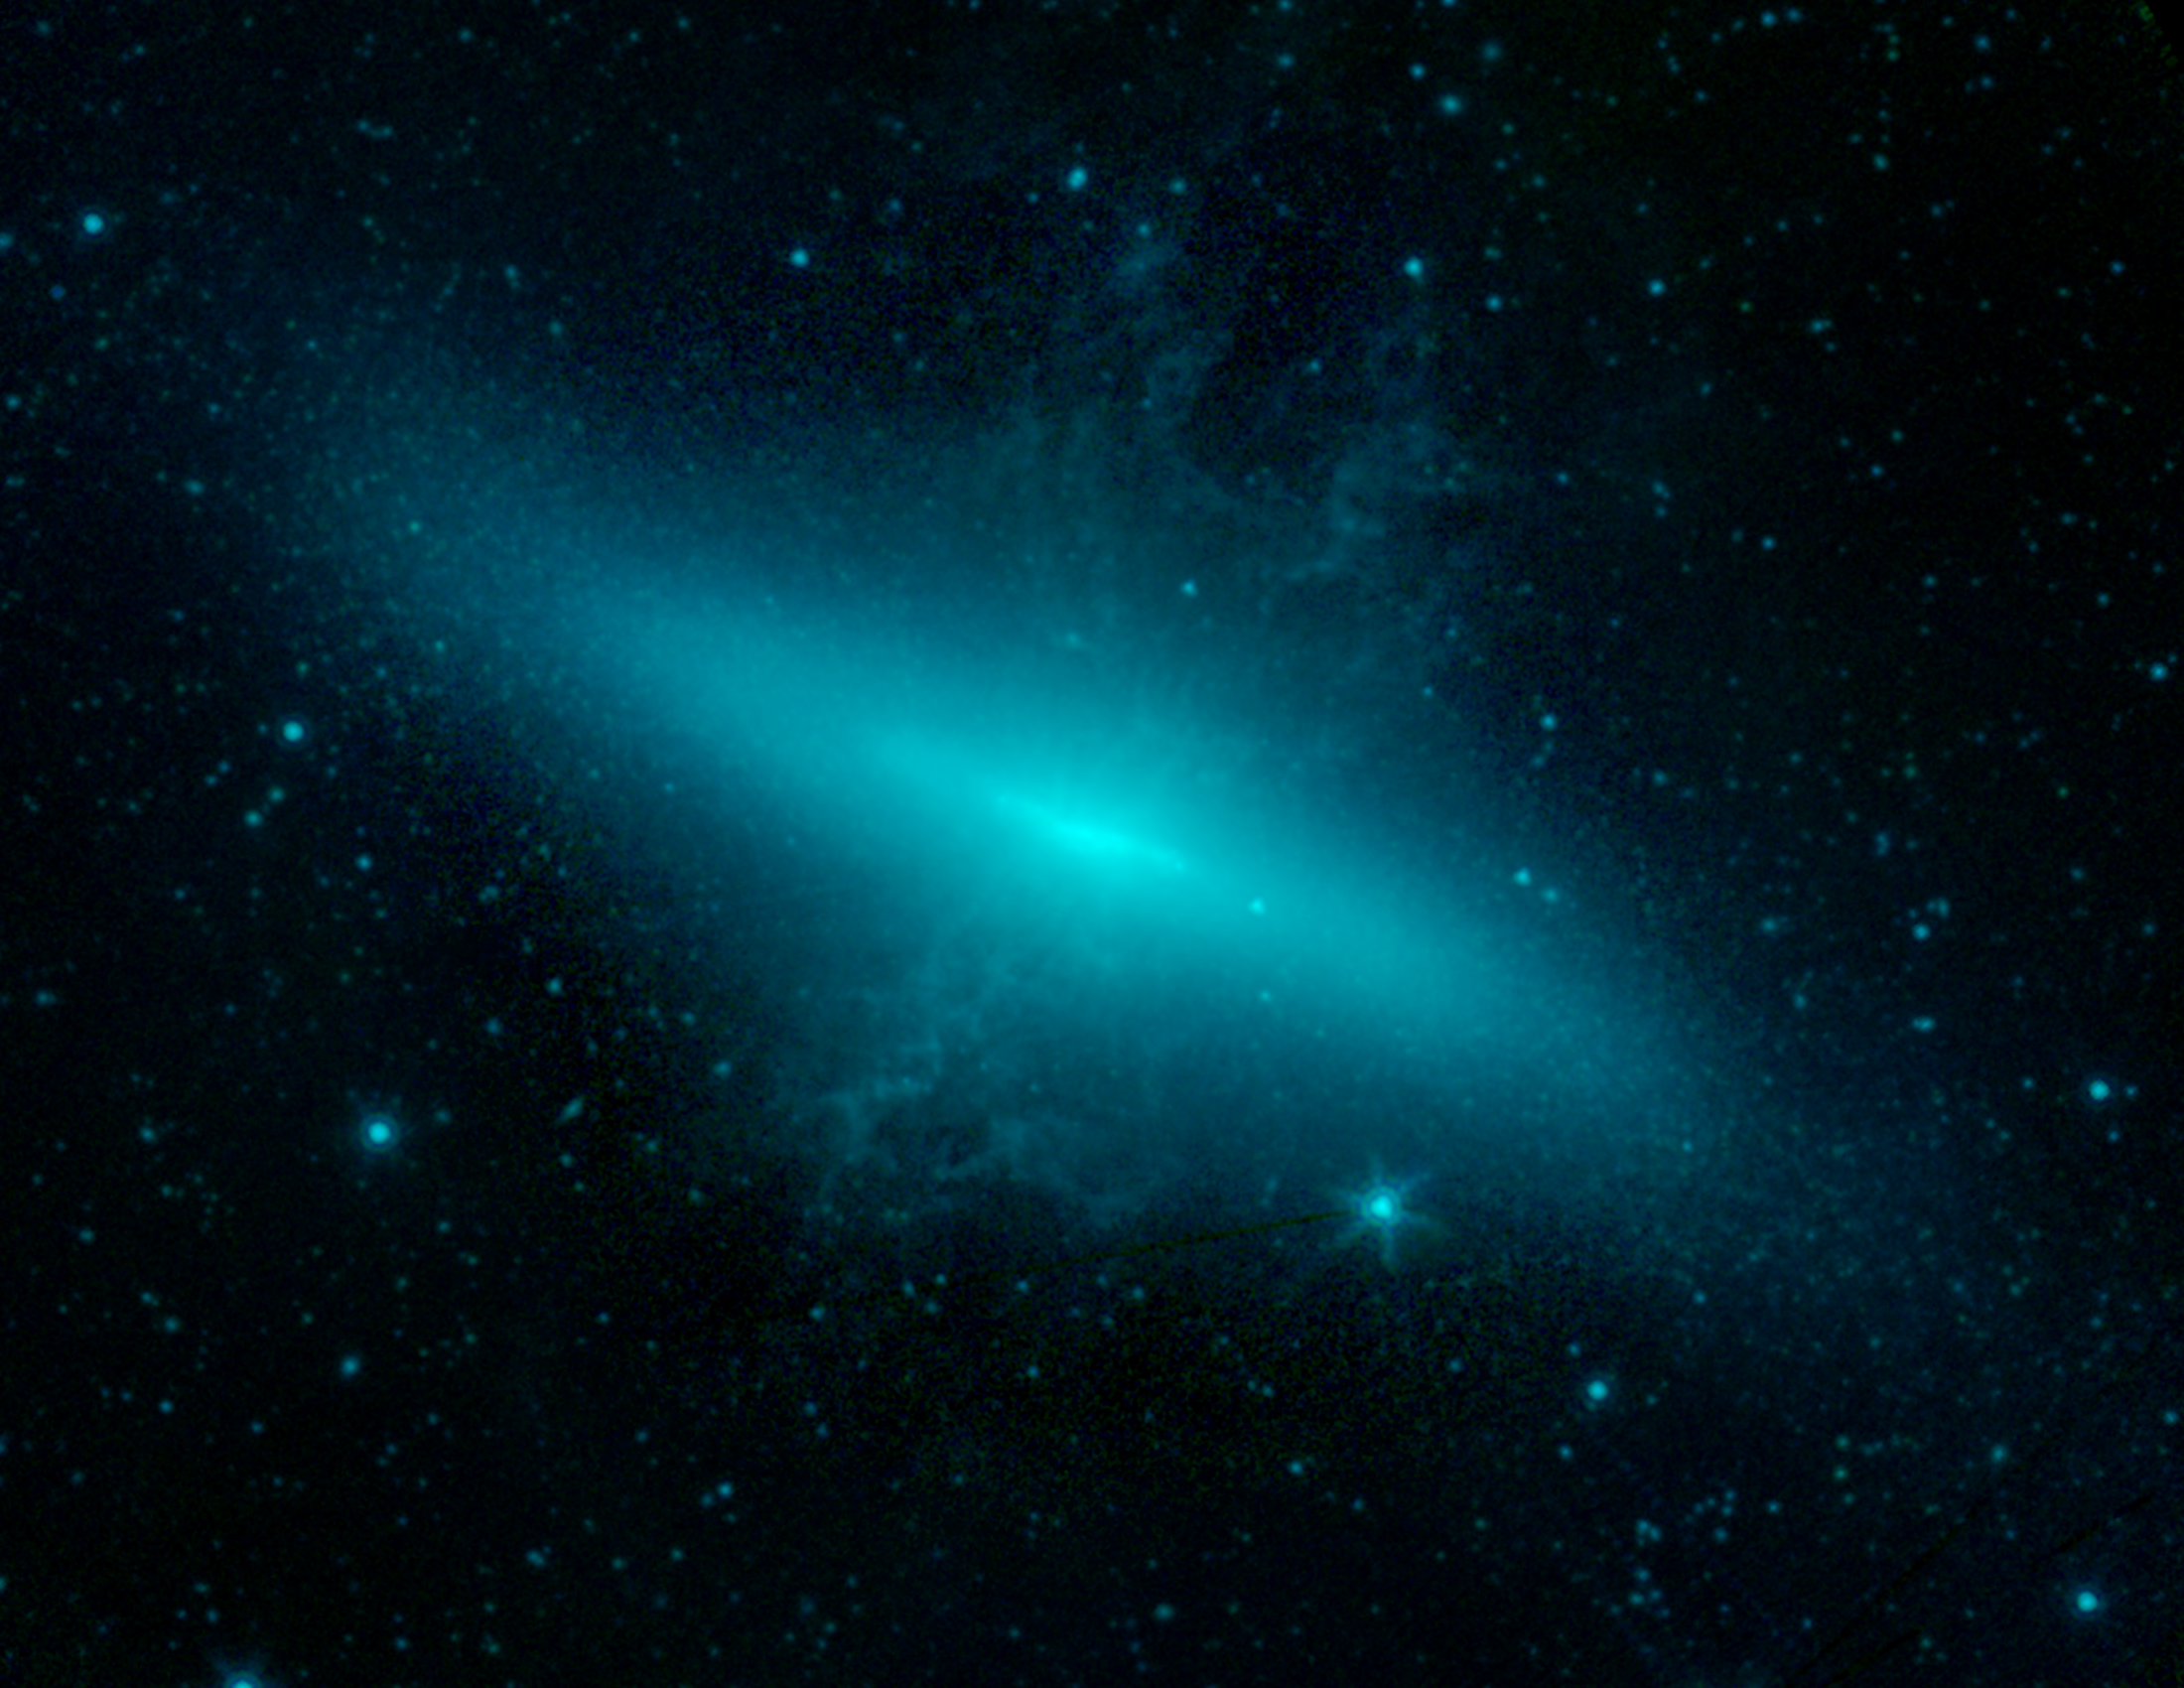

M82 Galaxy with Supernova

The supernova SN 2014J is seen in this image near its peak brightness in the first week of February 2014. It appears as a faint star to the lower right of the central region of its host galaxy M82.

The new supernova is of a particular kind known as a Type Ia. This type of supernova results in the complete destruction of a white dwarf star-the small, dense, aged remnant of a typical star like our Sun. Two scenarios are theorized to give rise to Type Ia supernovas: In a binary star system, a white dwarf gravitationally pulls in matter from its companion star, accruing mass until the white dwarf crosses a critical threshold and blows up. Alternatively, two white dwarfs in a binary system spiral inward toward each other and eventually explosively collide.

Studying SN 2014J will help with understanding the processes behind Type Ia detonations to further refine theoretical models.

In the image, light from Spitzer's infrared channels are colored blue at 3.6 microns and green at 4.5 microns.

Credit: NASA/JPL-Caltech